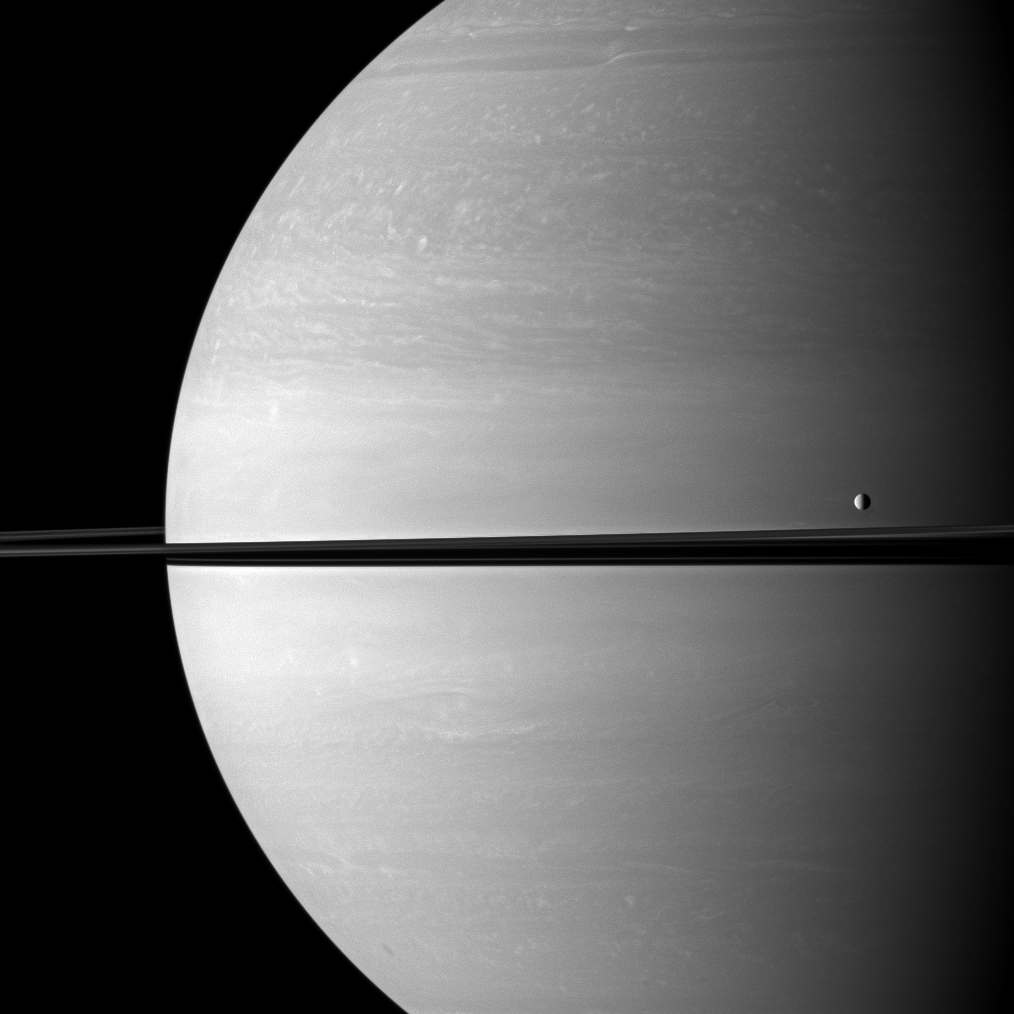

Tethys in the Fore

The moon Tethys occupies the right foreground of this Saturnian scene.

This view looks toward the anti-Saturn side of Tethys (1,062 kilometers, or 660 miles across) and toward the northern, sunlit side of the rings from just above the ringplane.

The image was taken with the Cassini spacecraft wide-angle camera on Nov. 23, 2009 using a spectral filter sensitive to wavelengths of near-infrared light centered at 752 nanometers. The view was obtained at a distance of approximately 1.4 million kilometers (870,000 miles) from Saturn and at a Sun-Saturn-spacecraft, or phase, angle of 79 degrees. Image scale is 78 kilometers (48 miles) per pixel.

The Cassini-Huygens mission is a cooperative project of NASA, the European Space Agency and the Italian Space Agency. The Jet Propulsion Laboratory, a division of the California Institute of Technology in Pasadena, manages the mission for NASA’s Science Mission Directorate, Washington, D.C. The Cassini orbiter and its two onboard cameras were designed, developed and assembled at JPL. The imaging operations center is based at the Space Science Institute in Boulder, Colo.

Credit: NASA/JPL/Space Science Institute